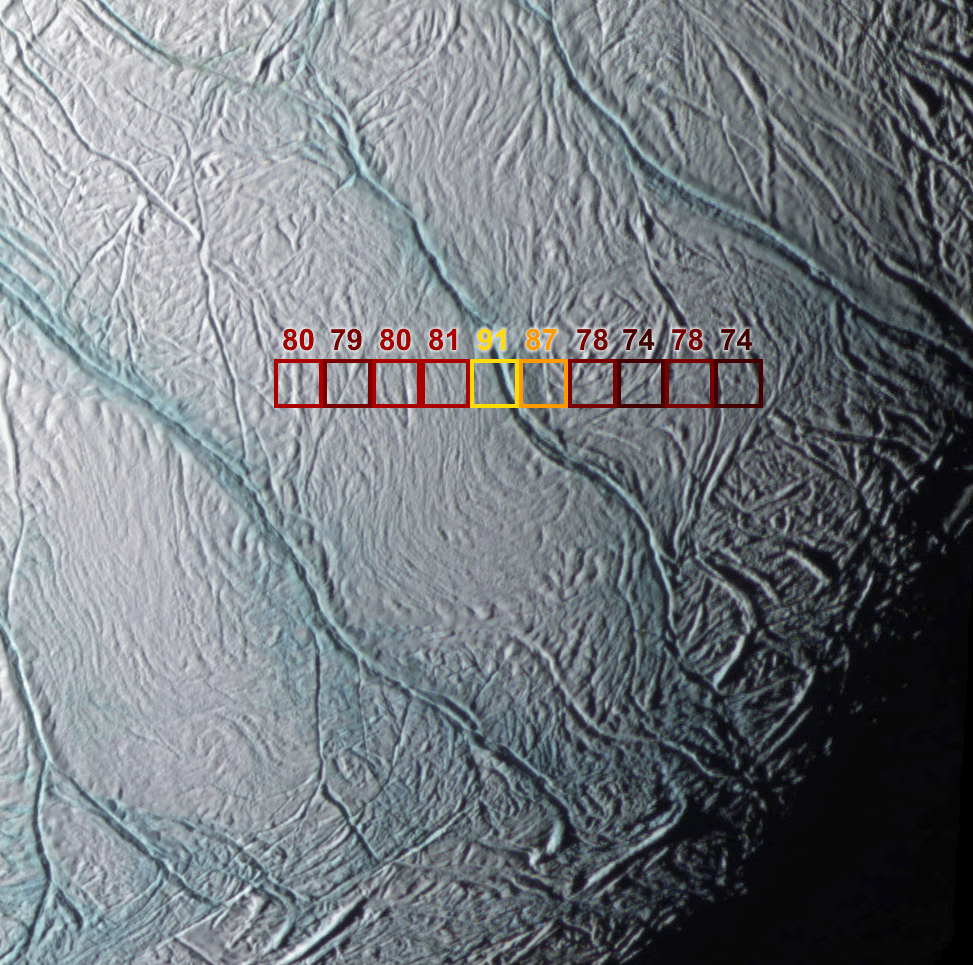

Warm Fractures on Enceladus

This image shows the warmest places in the south polar region of Saturn’s moon Enceladus. The unexpected temperatures were discovered by Cassini’s composite infrared spectrometer during a close flyby on July 14, 2005. The image shows how these temperatures correspond to the prominent, bluish fractures dubbed “tiger stripes,” first imaged by Cassini’s imaging science subsystem cameras. Working together the two teams were able to pinpoint the exact location of the warmest regions on Enceladus.

The composite infrared spectrometer instrument measured the infrared heat radiation from the surface at wavelengths between 9 and 16.5 microns within each of the 10 squares shown here. Each square is 6 kilometers (4 miles) across. The color of each square, and the number shown above it, describe the composite infrared spectrometer’s measurement of the approximate average temperature of the surface within that square.

The warmest temperature squares, at 91 and 89 degrees Kelvin (minus 296 and minus 299 degrees Fahrenheit), are located over one of the “tiger stripe” fractures. They contrast sharply with the surrounding temperatures, which are in the range 74 to 81 degrees Kelvin (minus 326 to minus 313 degrees Fahrenheit). The detailed composite infrared spectrometer data suggest that small areas near the fracture are at substantially higher temperatures, well over 100 degrees Kelvin (minus 279 degrees Fahrenheit). Such “warm” temperatures are unlikely to be due to heating of the surface by the feeble sunlight striking Enceladus’ south pole. They are a strong indication that internal heat is leaking out of Enceladus and warming the surface along these fractures. Evaporation of this relatively warm ice probably generates the cloud of water vapor detected above Enceladus’ south pole by several other Cassini instruments. Scientists are unsure how the internal heat reaches the surface. The process might involve liquid water, slushy brine, or soft but solid ice.

The imaging science subsystem image is an enhanced color view with a pixel scale of 122 meters (400 feet) that was acquired at the same time as the composite infrared spectrometer data. It covers a region 125 kilometers (75 miles) across. The spacecraft’s distance from Enceladus was 21,000 kilometers (13,000 miles). The broad bluer fractures that can be seen running from the upper left to the lower right of the image are 1 to 2 kilometers (0.6 to 1.2 miles) wide and more than 100 kilometers (60 miles) long. The fractures are thought to be bluer than the surrounding surface because coarser-grained ice (which has a blue color just as thick masses of ice, like glaciers and icebergs, do on Earth) has been exposed in the fractures. The color image was constructed using an ultraviolet filter (centered at 338 nanometers) in the blue channel, a clear filter in the green channel, and an infrared filter (centered at 930 nanometers) in the red channel.

The Cassini-Huygens mission is a cooperative project of NASA, the European Space Agency and the Italian Space Agency. The Jet Propulsion Laboratory, a division of the California Institute of Technology in Pasadena, manages the mission for NASA’s Science Mission Directorate, Washington, D.C. The Cassini orbiter was designed, developed and assembled at JPL. The composite infrared spectrometer team is based at NASA’s Goddard Space Flight Center, Greenbelt, Md. The imaging operations center is based at the Space Science Institute in Boulder, Colo.

Credit: NASA/JPL/GSFC/Space Science Institute